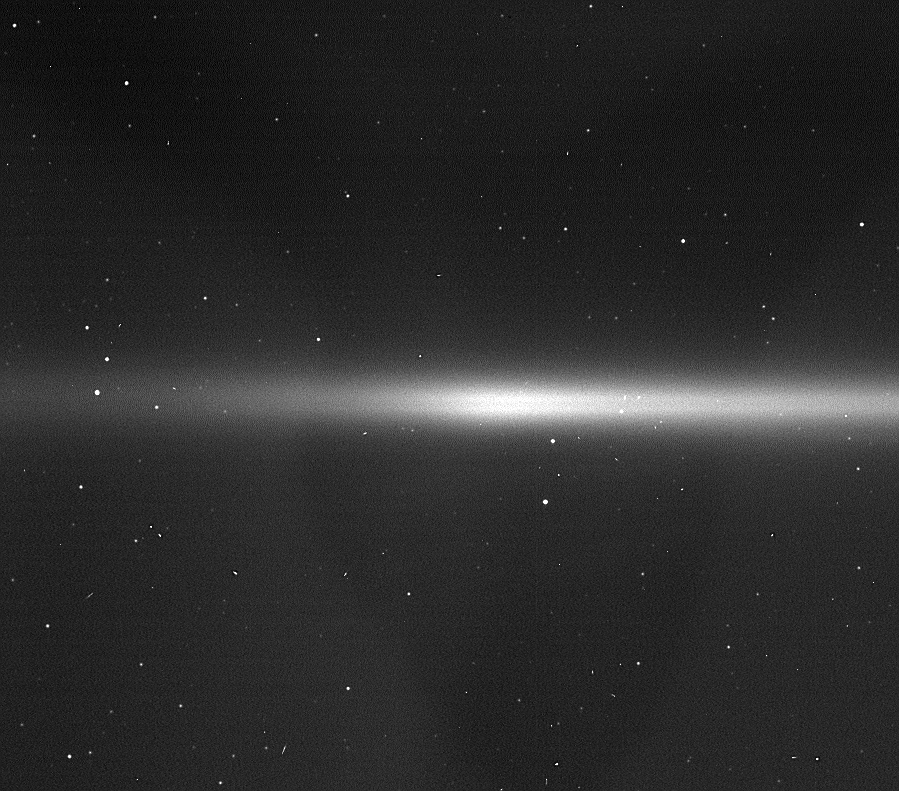

The Enceladus Ring

The Enceladus Ring (labeled)

This excellent view of the faint E ring — a ring feature now known to be created by Enceladus — also shows two of Saturn’s small moons that orbit within the ring, among a field of stars in the background.

The E ring extends from three to eight Saturn radii — about 180,000 kilometers (118,000 miles) to 482,000 kilometers (300,000 miles). Its full extent is not visible in this view.

Calypso (22 kilometers, or 14 miles across) and Helene (32 kilometers, or 20 miles across) orbit within the E ring’s expanse. Helene skirts the outer parts of the E ring, but here it is projected in front of a region deeper within the ring.

Calypso and Helene are trojan satellites, or moons that orbit 60 degrees in front or behind a larger moon. Calypso is a Tethys trojan and Helene is a trojan of Dione.

An interesting feature of note in this image is the double-banded appearance of the E-ring, which is created because the ring is somewhat fainter in the ringplane than it is 500-1,000 kilometers (300-600 miles) above and below the ringplane. This appearance implies that the particles in this part of the ring have nonzero inclinations (a similar affect is seen in Jupiter’s gossamer ring). An object with a nonzero inclination does not orbit exactly at Saturn’s ringplane. Instead, its orbit takes it above and below the ringplane. Scientists are not entirely sure why the particles should have such inclinations, but they are fairly certain that the reason involves Enceladus.

One possible explanation is that all the E ring particles come from the plume of icy material that is shooting due south out of the moon’s pole. This means all of the particles are created with a certain velocity out of the ringplane, and then they orbit above and below that plane.

Another possible explanation is that Enceladus produces particles with a range of speeds, but the moon gravitationally scatters any particles that lie very close to the ringplane, giving them nonzero inclinations.

Stray light within the camera system is responsible for the broad, faint “Y” shape across the image.

The image was taken in visible light with the Cassini spacecraft wide-angle camera on March 15, 2006, at a distance of approximately 2.4 million kilometers (1.5 million miles) from Saturn. The image scale on the sky at the distance of Saturn is 142 kilometers (88 miles) per pixel.

Credit: NASA/JPL/Space Science Institute